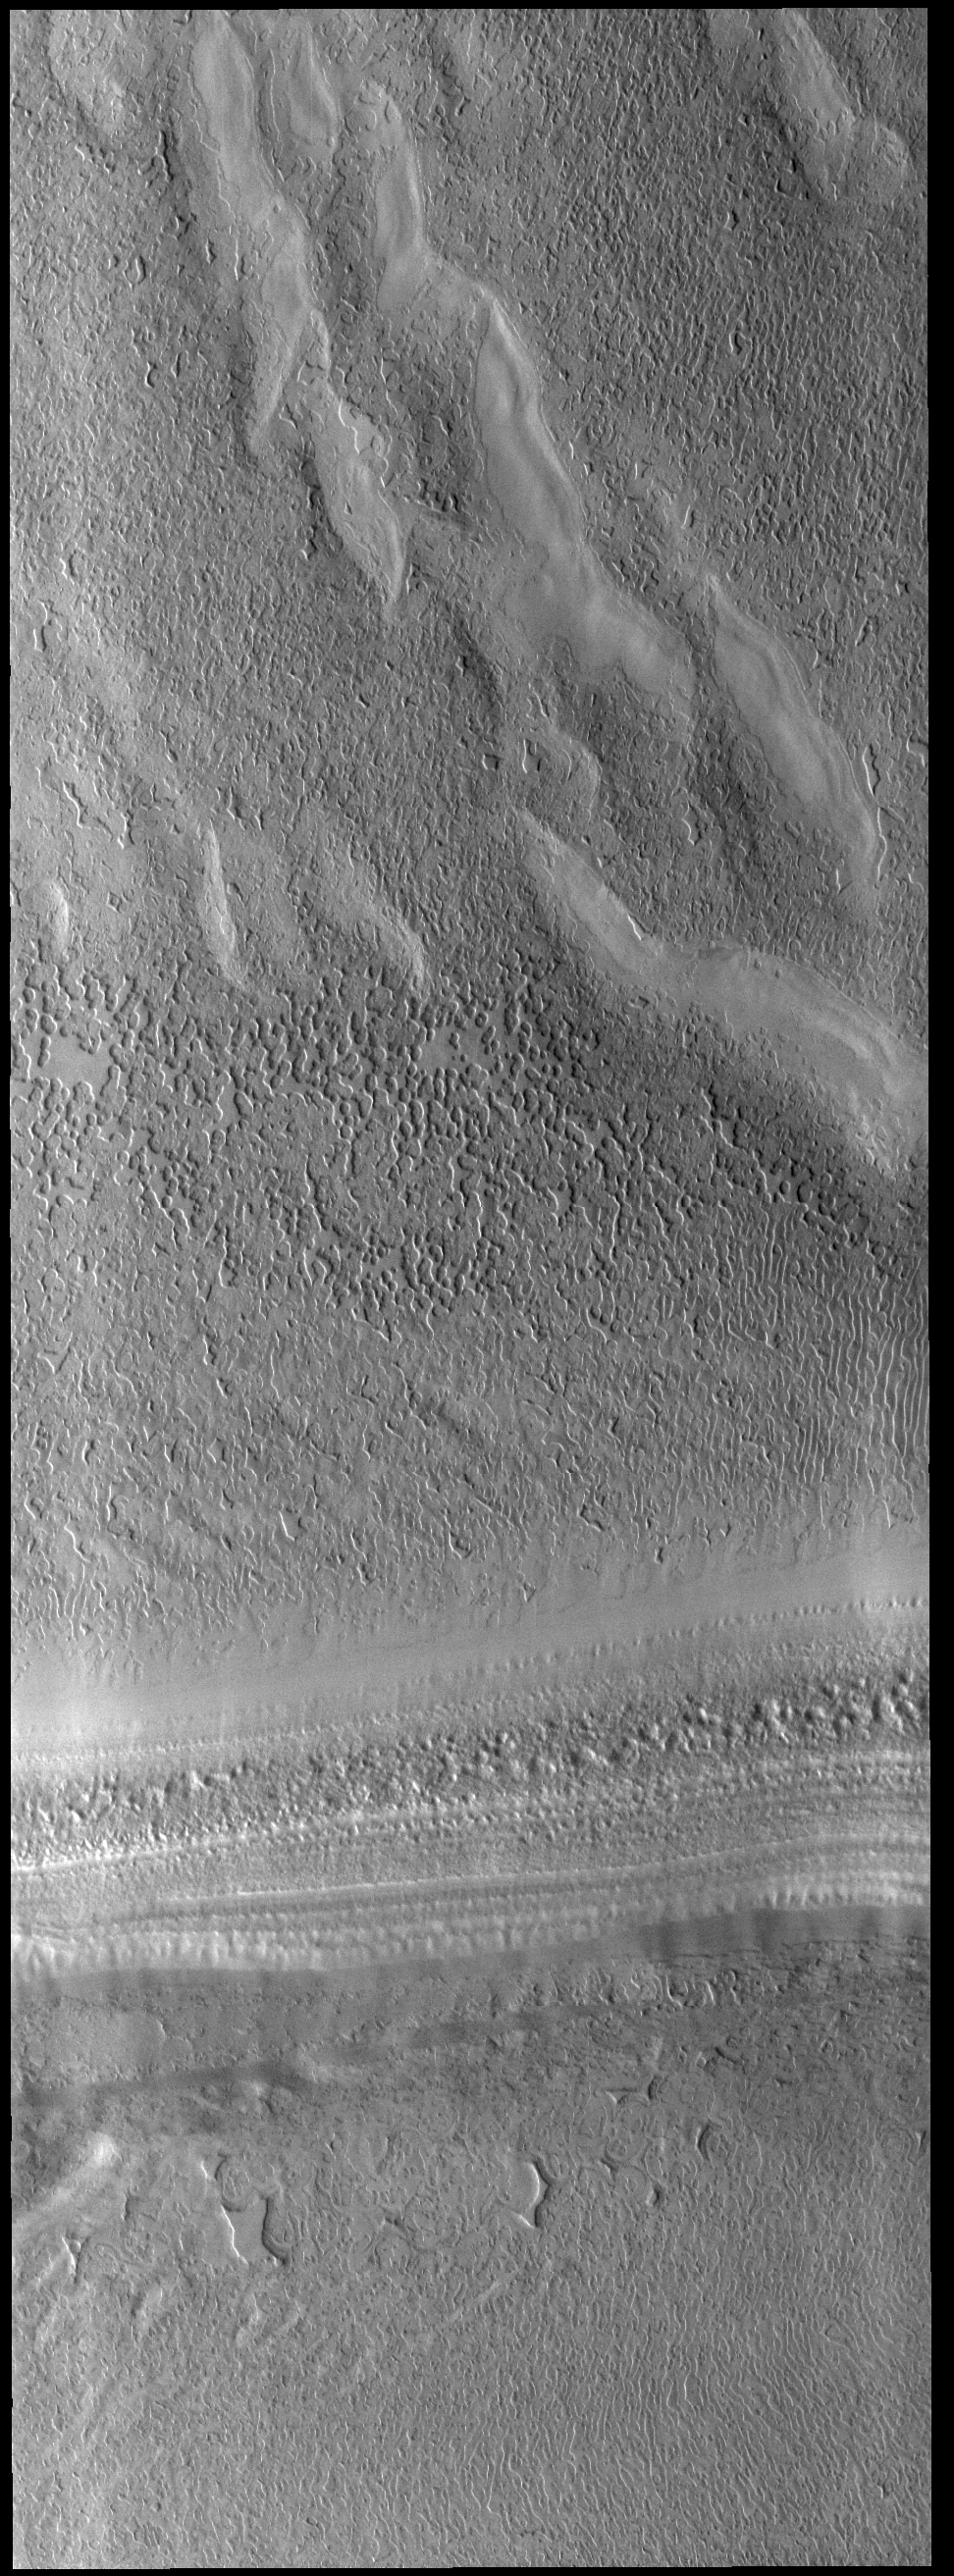

South Polar Cap

Today’s VIS image shows part of the south polar cap. The sun has just risen on the cap as winter has transitioned into spring. The cap was created over millions of years with deposition of ice and dust during different seasons. The south polar cap is called Australe Planum.

Credit: NASA/JPL-Caltech/ASU